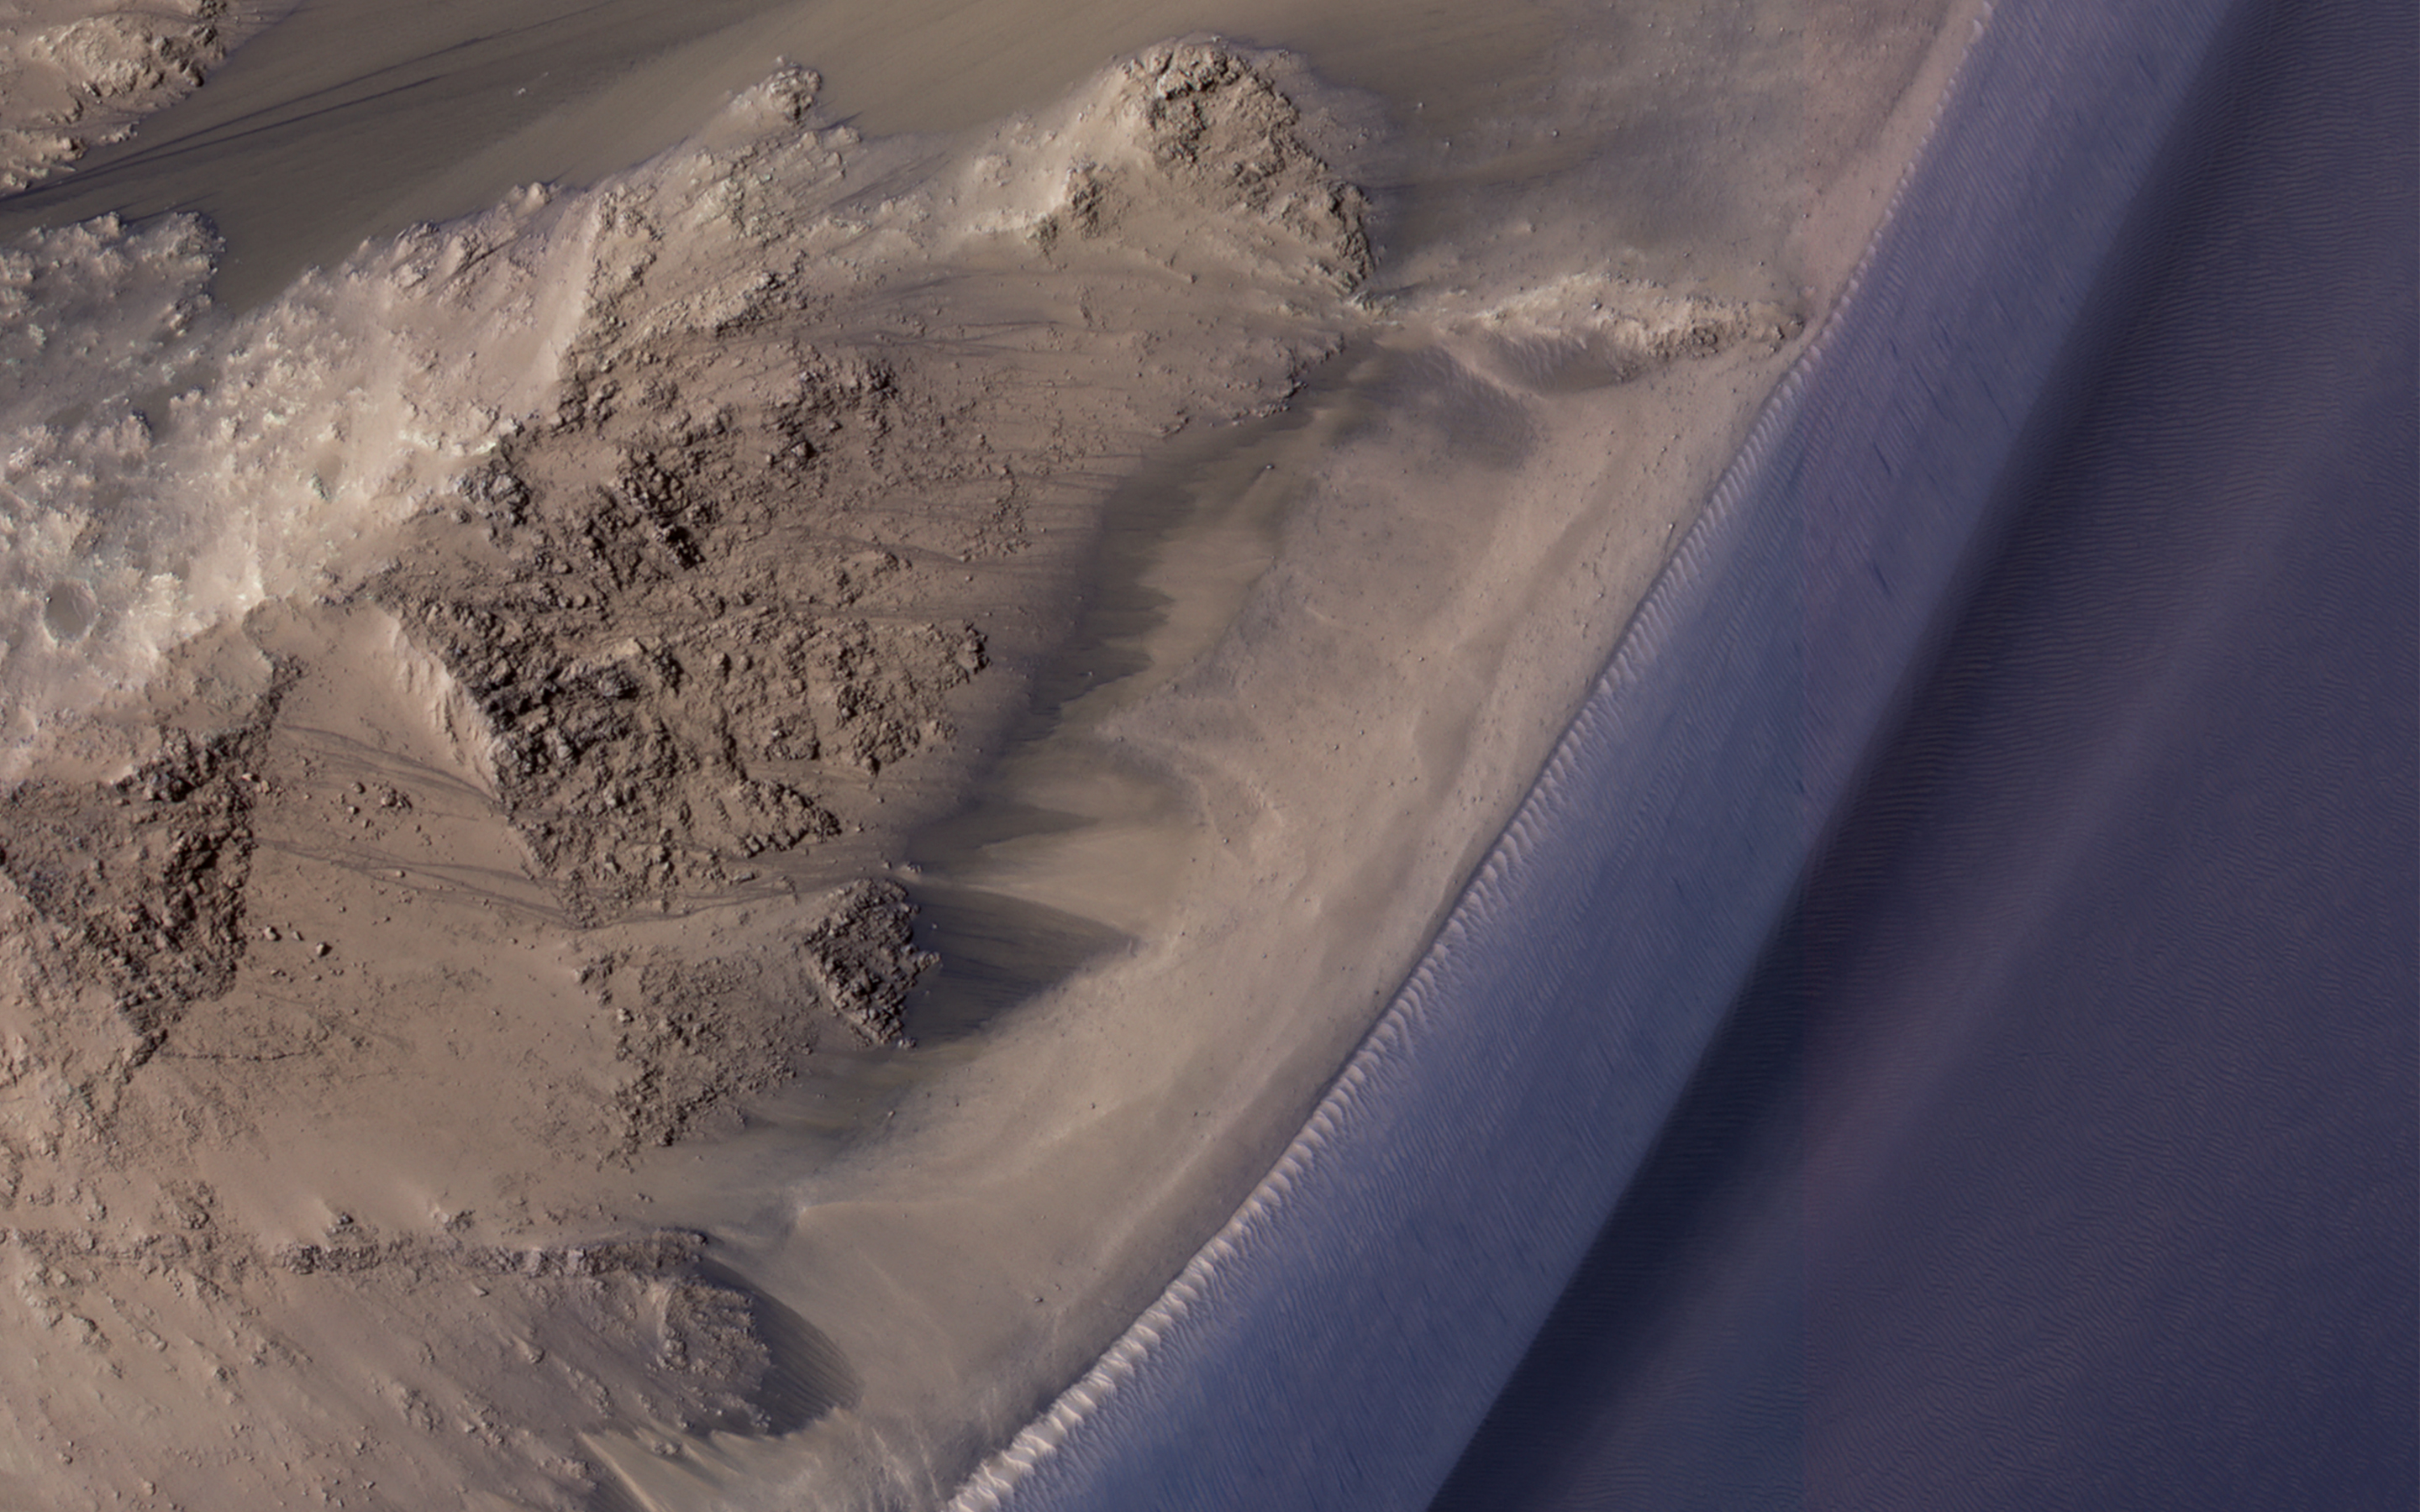

Seasonal Flows in Valles Marineris

Recurring slope lineae (RSL) are seasonal flows on warm slopes, and are especially common in central and eastern Valles Marineris, as seen in this observation by NASA’s Mars Reconnaissance Orbiter (MRO). This image covers a large area full of interesting features, but the enhanced color closeup highlight some of the RSL.

Here, the RSL are active on east-facing slopes, extending from bouldery terrain and terminating on fans. Perhaps the fans themselves built up over time from the seasonal flows. Part of the fans with abundant RSL are dark, while the downhill portion of the fans are bright. The role of water in RSL activity is a matter of active debate.

The map is projected here at a scale of 50 centimeters (19.7 inches) per pixel. [The original image scale is 52.6 centimeters (20.7 inches) per pixel (with 2 x 2 binning); objects on the order of 158 centimeters (62.2 inches) across are resolved.] North is up.

The University of Arizona, Tucson, operates HiRISE, which was built by Ball Aerospace & Technologies Corp., Boulder, Colo. NASA’s Jet Propulsion Laboratory, a division of Caltech in Pasadena, California, manages the Mars Reconnaissance Orbiter Project for NASA’s Science Mission Directorate, Washington.

Credit: NASA/JPL-Caltech/Univ. of Arizona